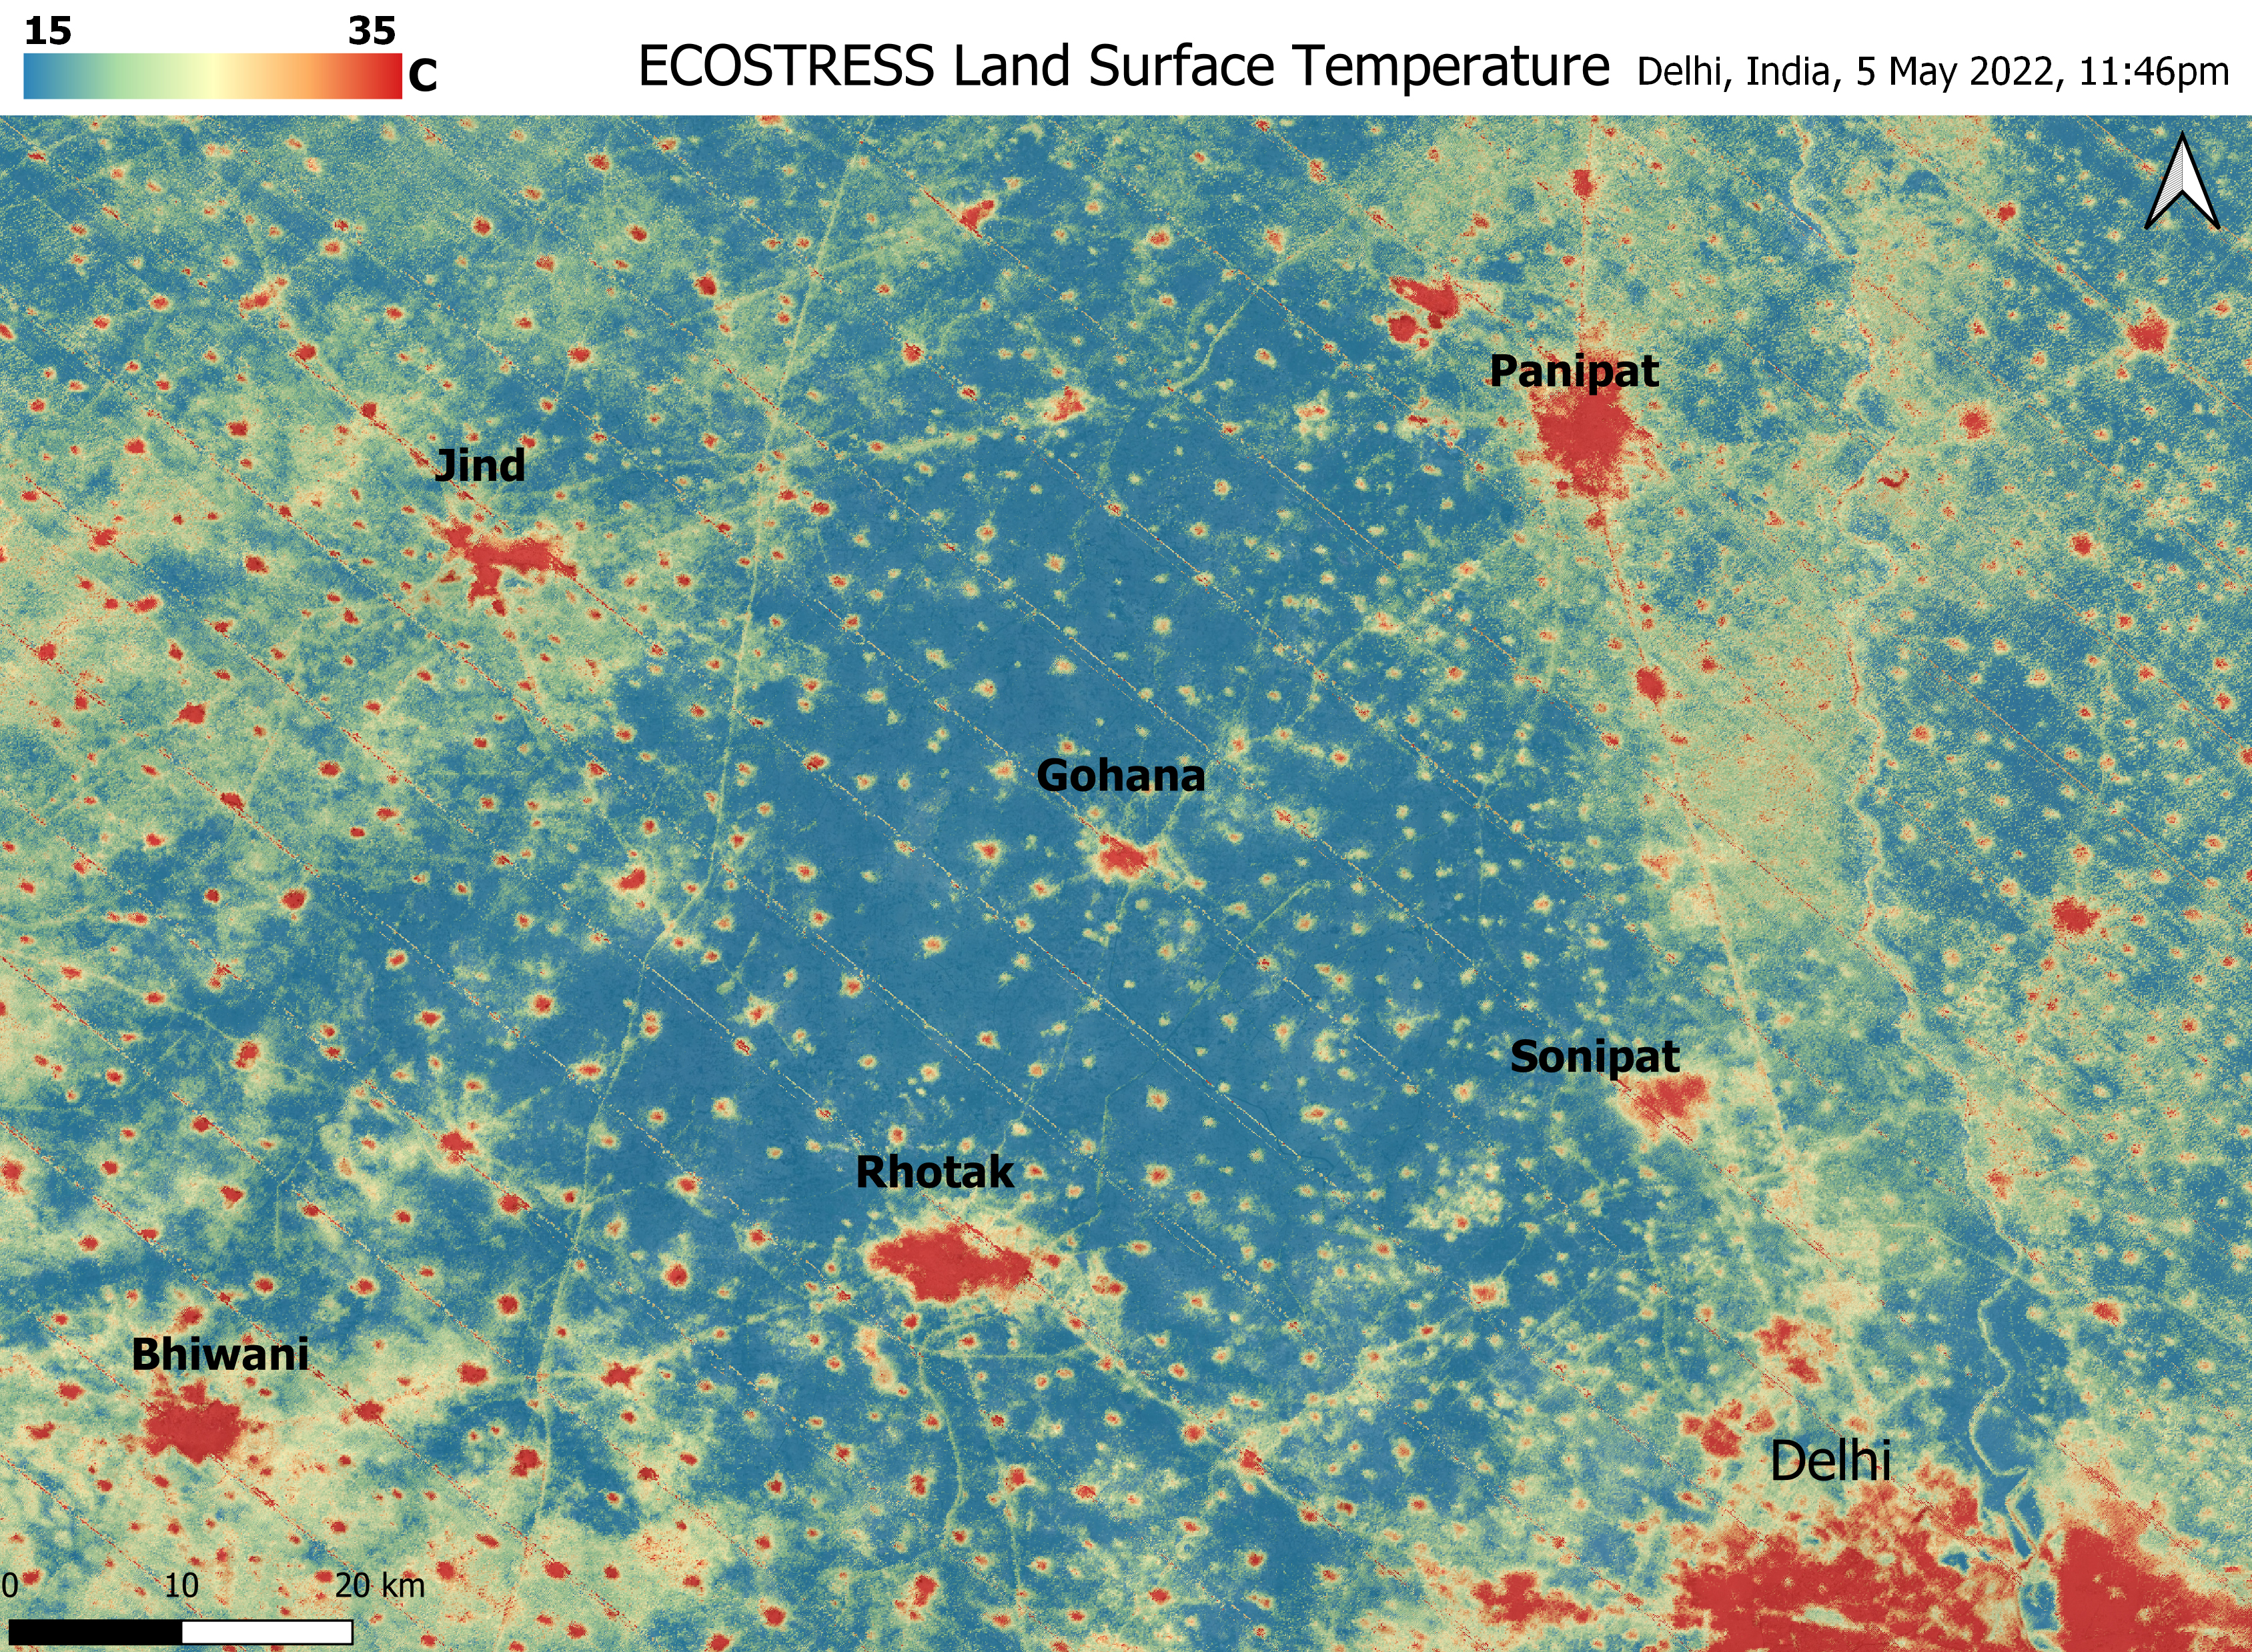

ECOSTRESS Detects Heat Islands in Indian Heat Wave

A relentless heat wave has blanketed India and Pakistan since mid-March 2022, causing dozens of deaths, fires, increased air pollution, and reduced crop yields. NASA’s Ecosystem Spaceborne Thermal Radiometer Experiment on Space Station instrument (ECOSTRESS) has been measuring these temperatures from space, at the highest spatial resolution of any satellite instrument.

This image, taken shortly before local midnight on May 5, shows urban areas and agricultural lands northwest of Delhi that are home to about 28 million people. The image covers about 4,800 square miles (12,350 square kilometers).

Cities are usually markedly warmer than the surrounding countryside due to human activities and the materials used in the built environment. The image clearly delineates these urban “heat islands.” Nighttime temperatures in Delhi and several smaller villages were above 95 degrees Fahrenheit (35 degrees Celsius), peaking at about 102 degrees F (39 degrees C), while the rural fields nearby had cooled to around 60 degrees F (15 degrees C). This data suggests that city dwellers are experiencing considerably higher temperatures than the average temperatures reported for their regions.

ECOSTRESS measures the temperature of the ground itself, which is very similar to air temperature at night (though the ground may be warmer than the air in daylight hours). The instrument launched to the space station in 2018. Its primary mission is to identify plants’ thresholds for water use and water stress, giving insight into their ability to adapt to a warming climate. However, ECOSTRESS also records other heat-related phenomena like this heat wave. Its high-resolution images, with a pixel size of about 225 feet (70 meters) by 125 feet (38 meters), are a powerful tool for understanding aspects of the weather event that might be overlooked by traditional observation networks.

NASA’s Jet Propulsion Laboratory in Southern California built and manages the ECOSTRESS mission for the Earth Science Division in the Science Mission Directorate at NASA Headquarters in Washington. ECOSTRESS is an Earth Venture Instrument mission; the program is managed by NASA’s Earth System Science Pathfinder program at NASA’s Langley Research Center in Hampton, Virginia.

Credit: NASA/JPL-Caltech